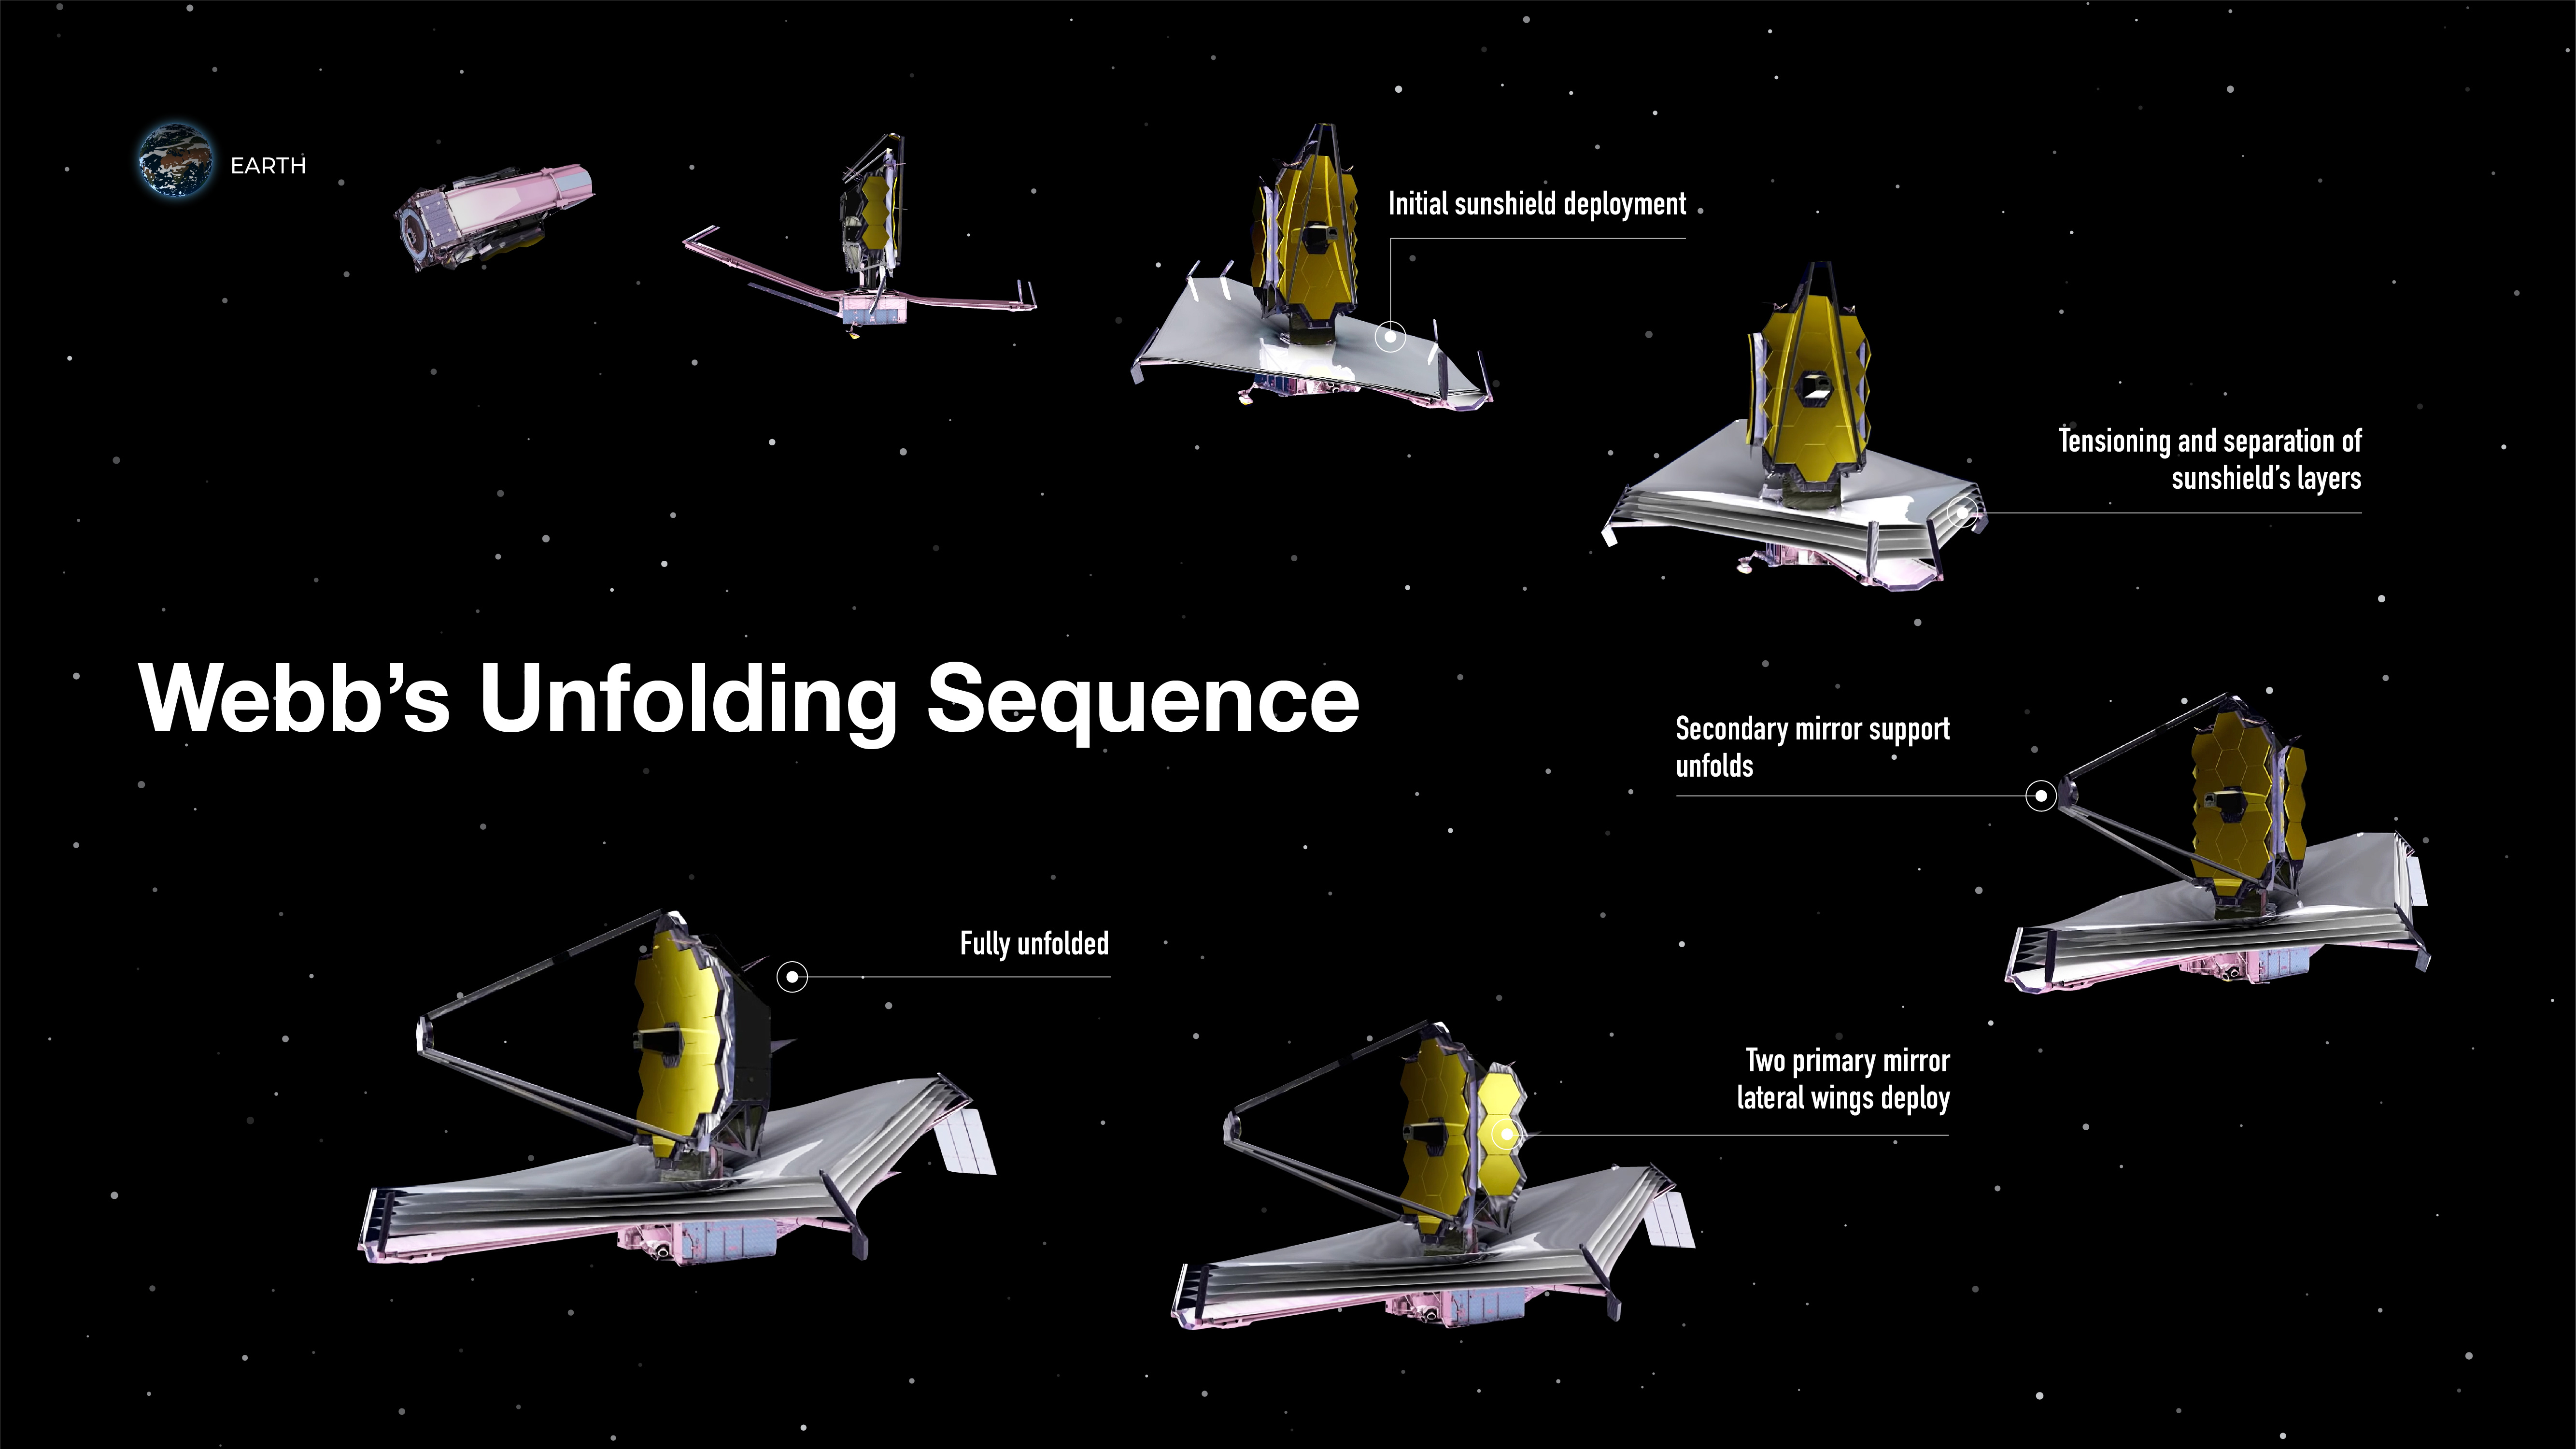

Webb’s Unfolding Sequence

In 2021, Webb was carefully folded up and loaded onto a ship, which passed through the Panama Canal on its way to French Guiana in South America, where it reached its launch site at the European Spaceport located near Kourou. It is beneficial for launch sites to be located near the equator: The spin of the Earth can help give an additional push to the rocket.

After launch and during the first month in space, on its way to the second Langrange point (L2), Webb undergoes a complex unfolding sequence.

Steps include:

Deploying, tensioning, and separating Webb’s sunshield, a five-layer, diamond-shaped structure the size of a tennis court; extending its secondary mirror support structure; and unfolding its primary mirror, which has a honeycomb-like pattern of 18 hexagonal, gold-coated mirror segments.

Deployment and commissioning take time—at least six months. Engineers and scientists carefully activate and confirm each and every instrument works properly before the first—but still unfocused—image of a star field is delivered about two months after launch.

In the fourth month after launch, Webb completes its first orbit around L2—and takes the first focused image. This shows that the mirrors are aligned.

After the six-month mark, Webb begins its science mission and starts to conduct routine science operations.

Find more detail about the telescope’s size, mirrors, sunshield, orbit, and more.

Credit: Image: NASA, ESA, CSA, Joyce Kang (STScI)